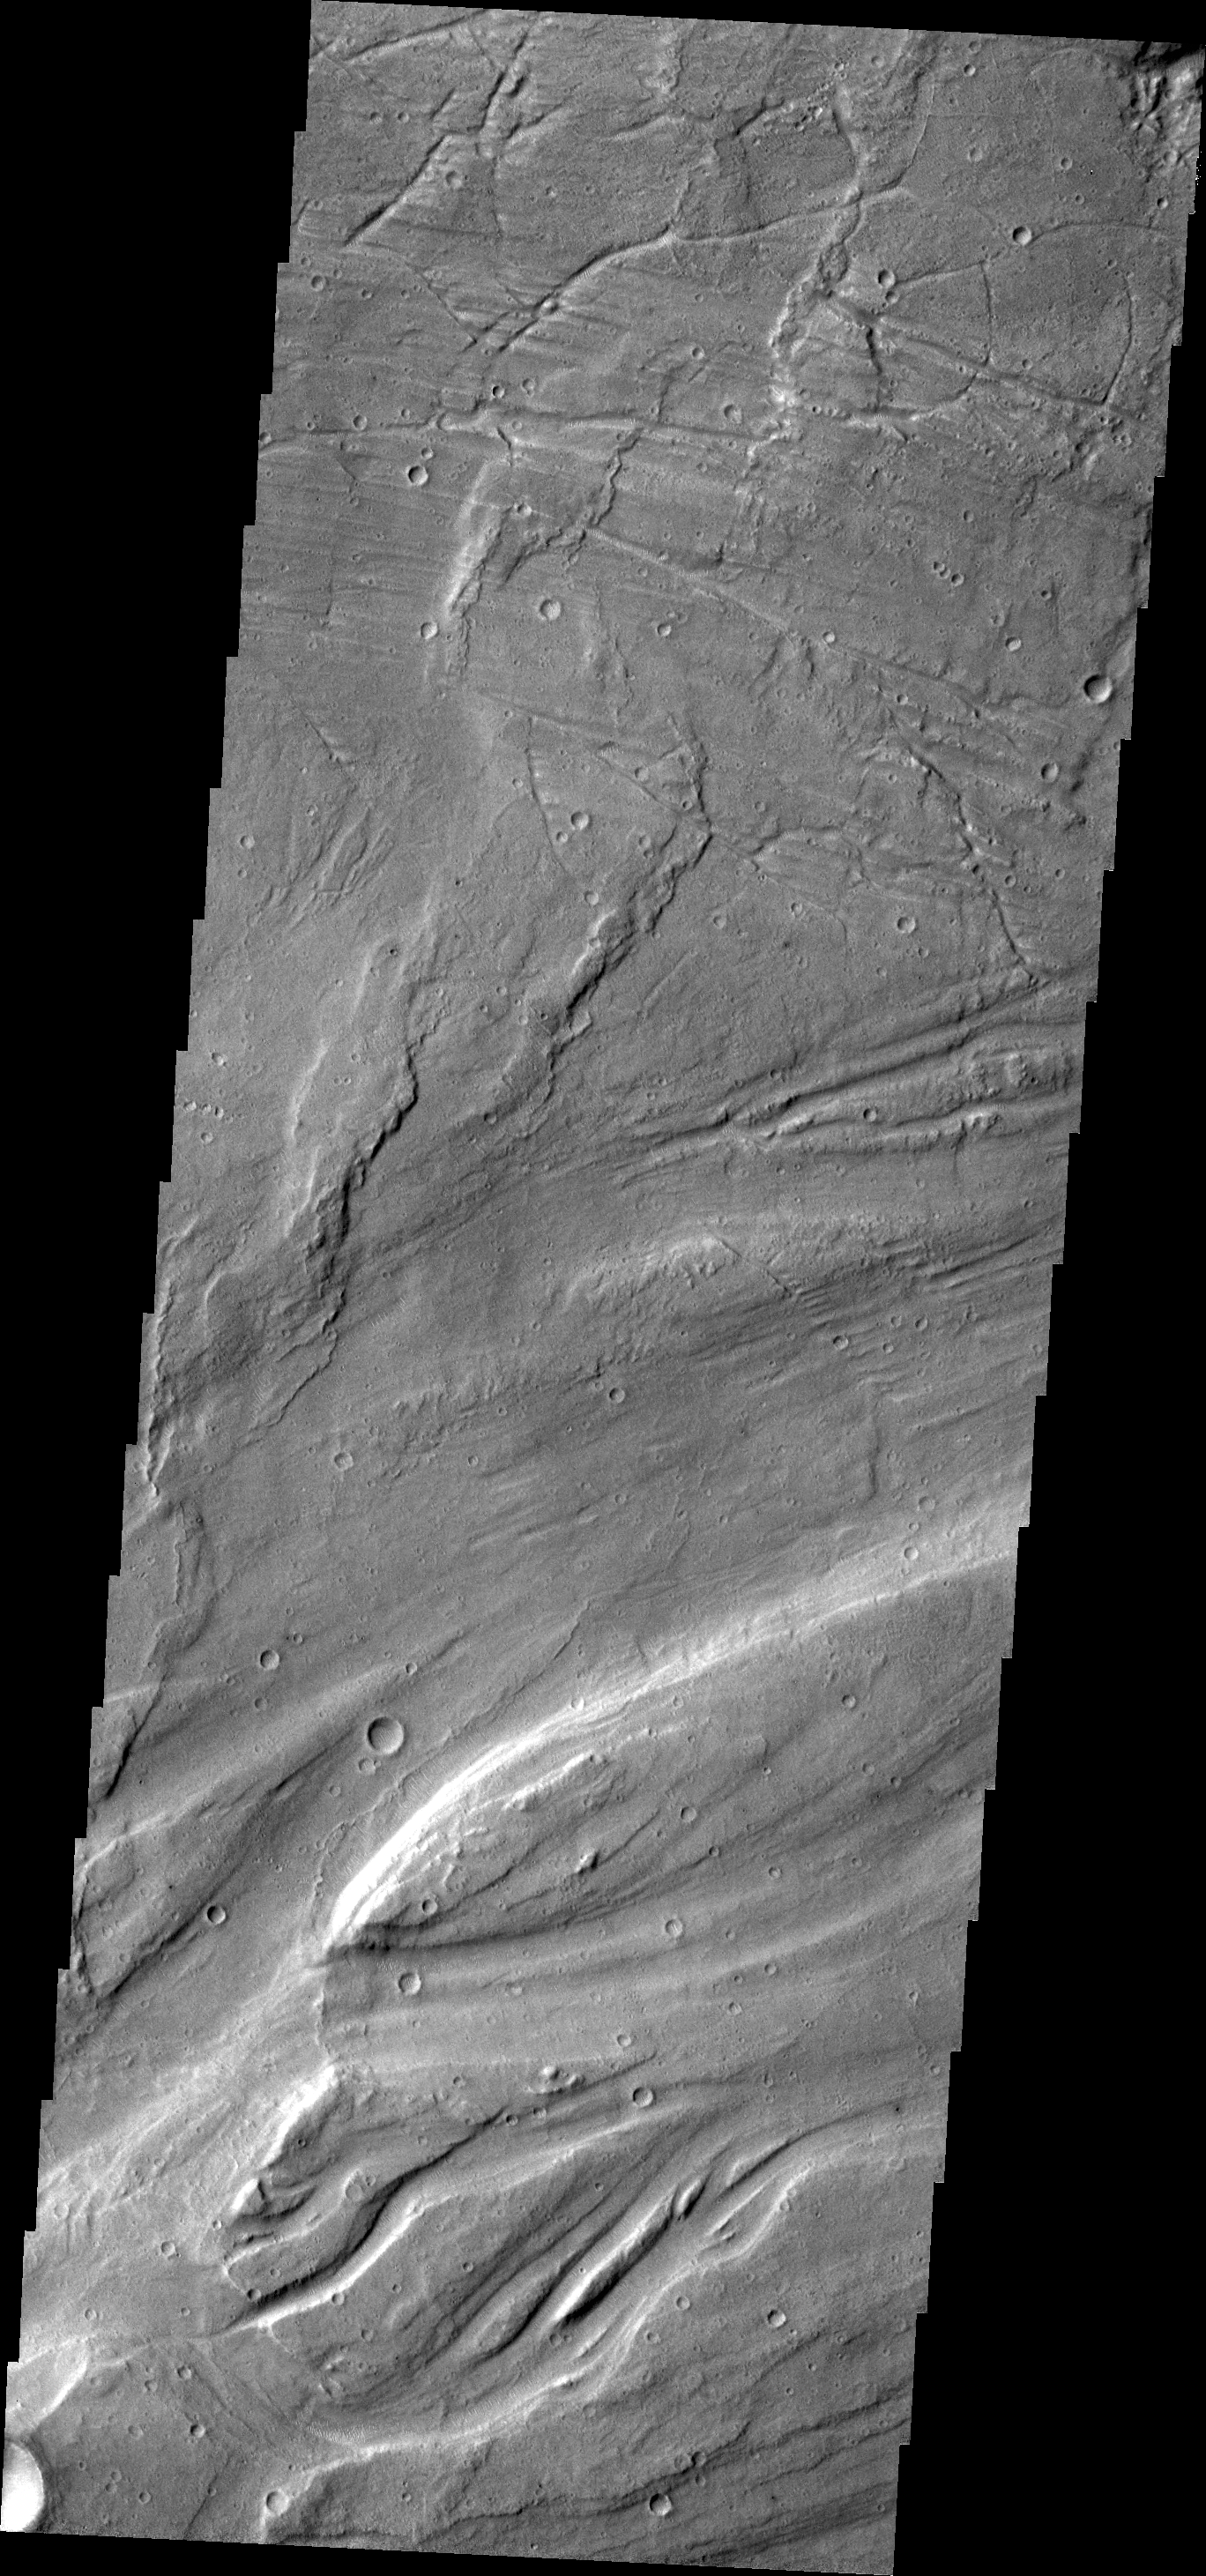

Maja Valles

The complex channel and streamlined islands in this VIS image are part of Maja Valles.

Credit: NASA/JPL/ASU